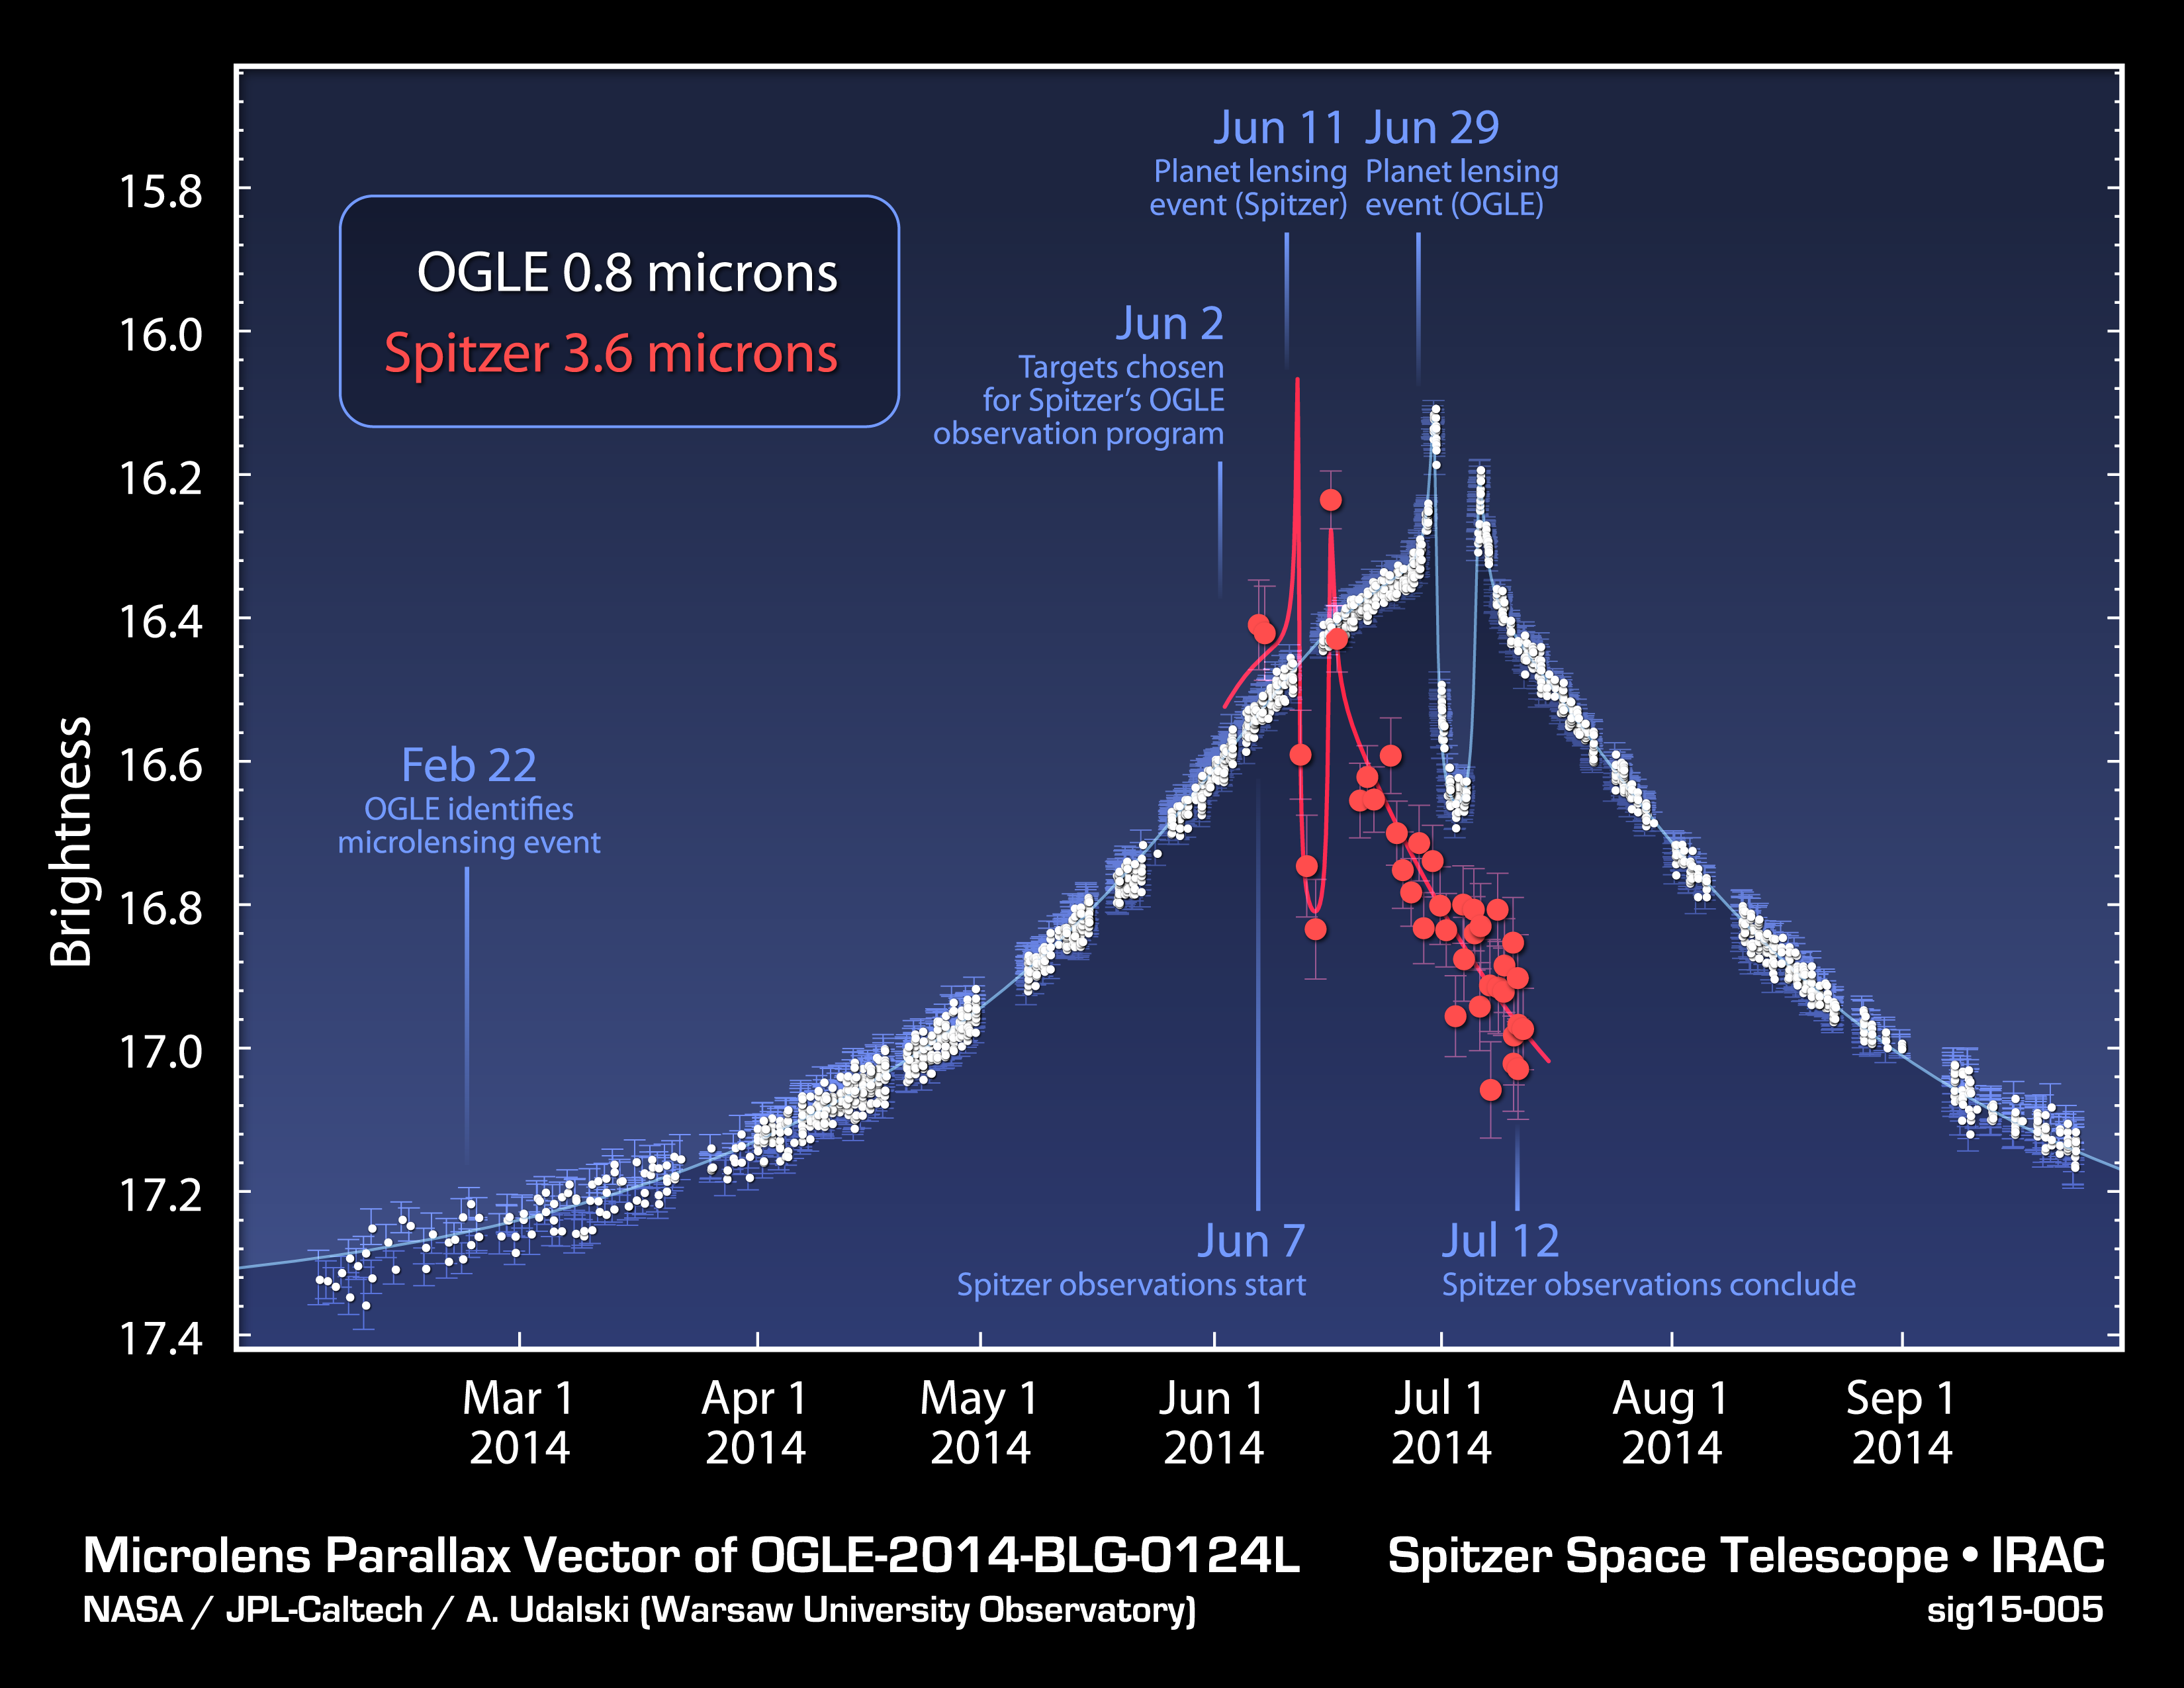

Time Delay in Microlensing Event

This plot shows data obtained from NASA’s Spitzer Space Telescope and the Optical Gravitational Lensing Experiment, or OGLE, telescope located in Chile, during a “microlensing” event. Microlensing events occur when one star passes another, and the gravity of the foreground star causes the distant star’s light to magnify and brighten. This magnification is evident in the plot, as both Spitzer and OGLE register an increase in the star’s brightness.

If the foreground star is circled by a planet, the planet’s gravity can alter the magnification over a shorter period, seen in the plot in the form of spikes and a dip. The great distance between Spitzer, in space, and OGLE, on the ground, meant that Spitzer saw this particular microlensing event before OGLE. The offset in the timing can be used to measure the distance to the planet.

In this case, the planet, called OGLE-2014-BLG-0124L, was found to be 13,000 light-years away, near the center of our Milky Way galaxy.

The finding was the result of fortuitous timing because Spitzer’s overall program to observe microlensing events was only just starting up in the week before the planet’s effects were visible from Spitzer’s vantage point.

While Spitzer sees infrared light of 3.6 microns in wavelength, OGLE sees visible light of 0.8 microns.

NASA’s Jet Propulsion Laboratory, Pasadena, California, manages the Spitzer Space Telescope mission for NASA’s Science Mission Directorate, Washington. Science operations are conducted at the Spitzer Science Center at the California Institute of Technology in Pasadena. Spacecraft operations are based at Lockheed Martin Space Systems Company, Littleton, Colorado. Data are archived at the Infrared Science Archive housed at the Infrared Processing and Analysis Center at Caltech. Caltech manages JPL for NASA.

Credit: NASA/JPL-Caltech/Warsaw University Observatory